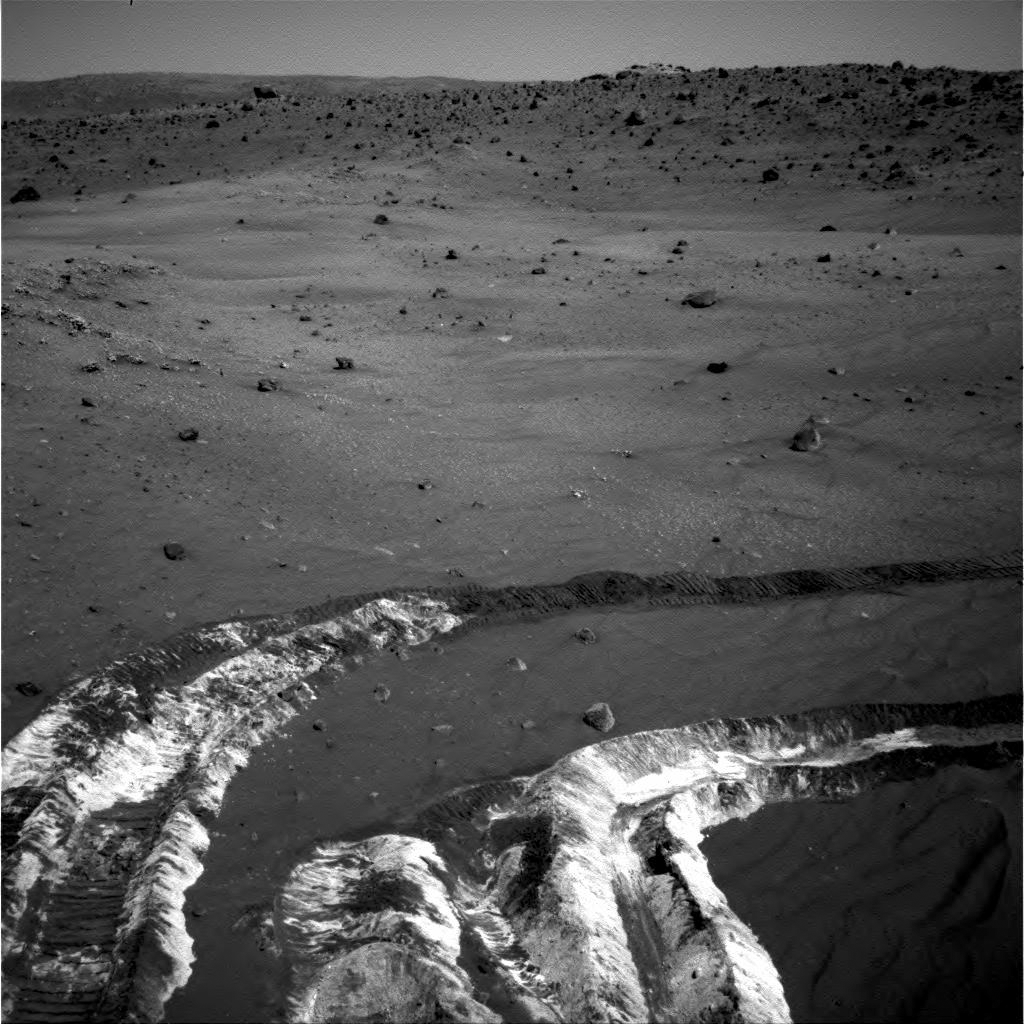

Bright Soil Near ‘McCool’: Salty Deja Vu?

While driving eastward toward the northwestern flank of “McCool Hill,” the wheels of NASA’s Mars Exploration Rover Spirit churned up the largest amount of bright soil discovered so far in the mission. This image from Spirit’s navigation camera, taken on the rover’s 787th Martian day, or sol, of exploration (March 21, 2006), shows the strikingly light tone and large extent of the deposit.

A few days earlier, Spirit’s wheels unearthed a small patch of light-toned material informally named “Tyrone.” In images from Spirit’s panoramic camera, “Tyrone” strongly resembled both “Arad” and “Paso Robles,” two patches of light-toned soils discovered earlier in the mission. Spirit found “Paso Robles” in 2005 while climbing “Cumberland Ridge” on the western slope of “Husband Hill.” In early January 2006, the rover discovered “Arad” on the basin floor just south of “Husband Hill.” Spirit’s instruments confirmed that those soils had a salty chemistry dominated by iron-bearing sulfates. Spirit’s miniature thermal emission spectrometer is analyzing this most recent discovery, and researchers will compare it with those other deposits.

These discoveries indicate that light-toned soil deposits might be widely distributed on the flanks and valley floors of the “Columbia Hills” region in Gusev Crater on Mars. The salts may record the past presence of water, as they are easily mobilized and concentrated in liquid solution.

Credit: NASA/JPL-Caltech